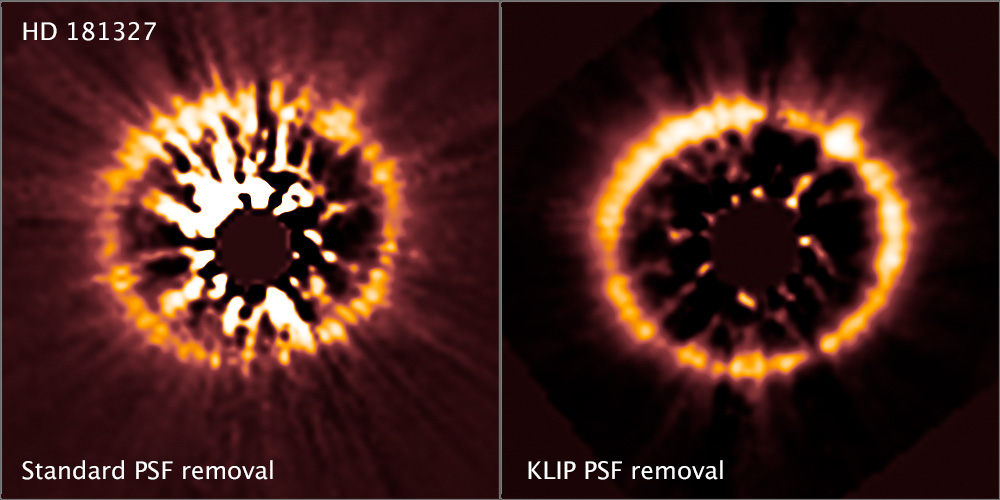

Images of HD 181327 (two-panel image)

These two Hubble Space Telescope images of a well-known debris disk around the star system HD 181327 illustrate how new image processing techniques have allowed astronomers to uncover debris disks around several young stars. Astronomers developed the new techniques for images of debris disks taken by Hubble's Near Infrared Camera and Multi-Object Spectrometer (NICMOS).

In the NICMOS image at left, made using the standard image processing technique, the disk cannot be fully seen because of the excess light streaming from the star. NICMOS's coronagraph blocks most of the star's light, but some of it still escapes beyond the edge of the occulting mask. In the image at right, astronomers used the new image processing technique to filter out the residual starlight. The image clearly reveals the entire debris disk. Astronomers used this same technique to reveal debris disks around five stars whose NICMOS images were found in the Barbara A. Mikulski Archive for Space Telescopes (MAST).

Credit: NASA, ESA, R. Soummer and M. Perrin (STScI), L. Pueyo (STScI/Johns Hopkins University), C. Chen and D. Golimowski (STScI), J.B. Hagan (STScI/Purdue University), T. Mittal (University of California, Berkeley/Johns Hopkins University), E. Choquet, M. Moerchen, and M. N'Diaye (STScI), A. Rajan (Arizona State University), S. Wolff (STScI/Purdue University), J. Debes and D. Hines (STScI), and G. Schneider (Steward Observatory/University of Arizona)